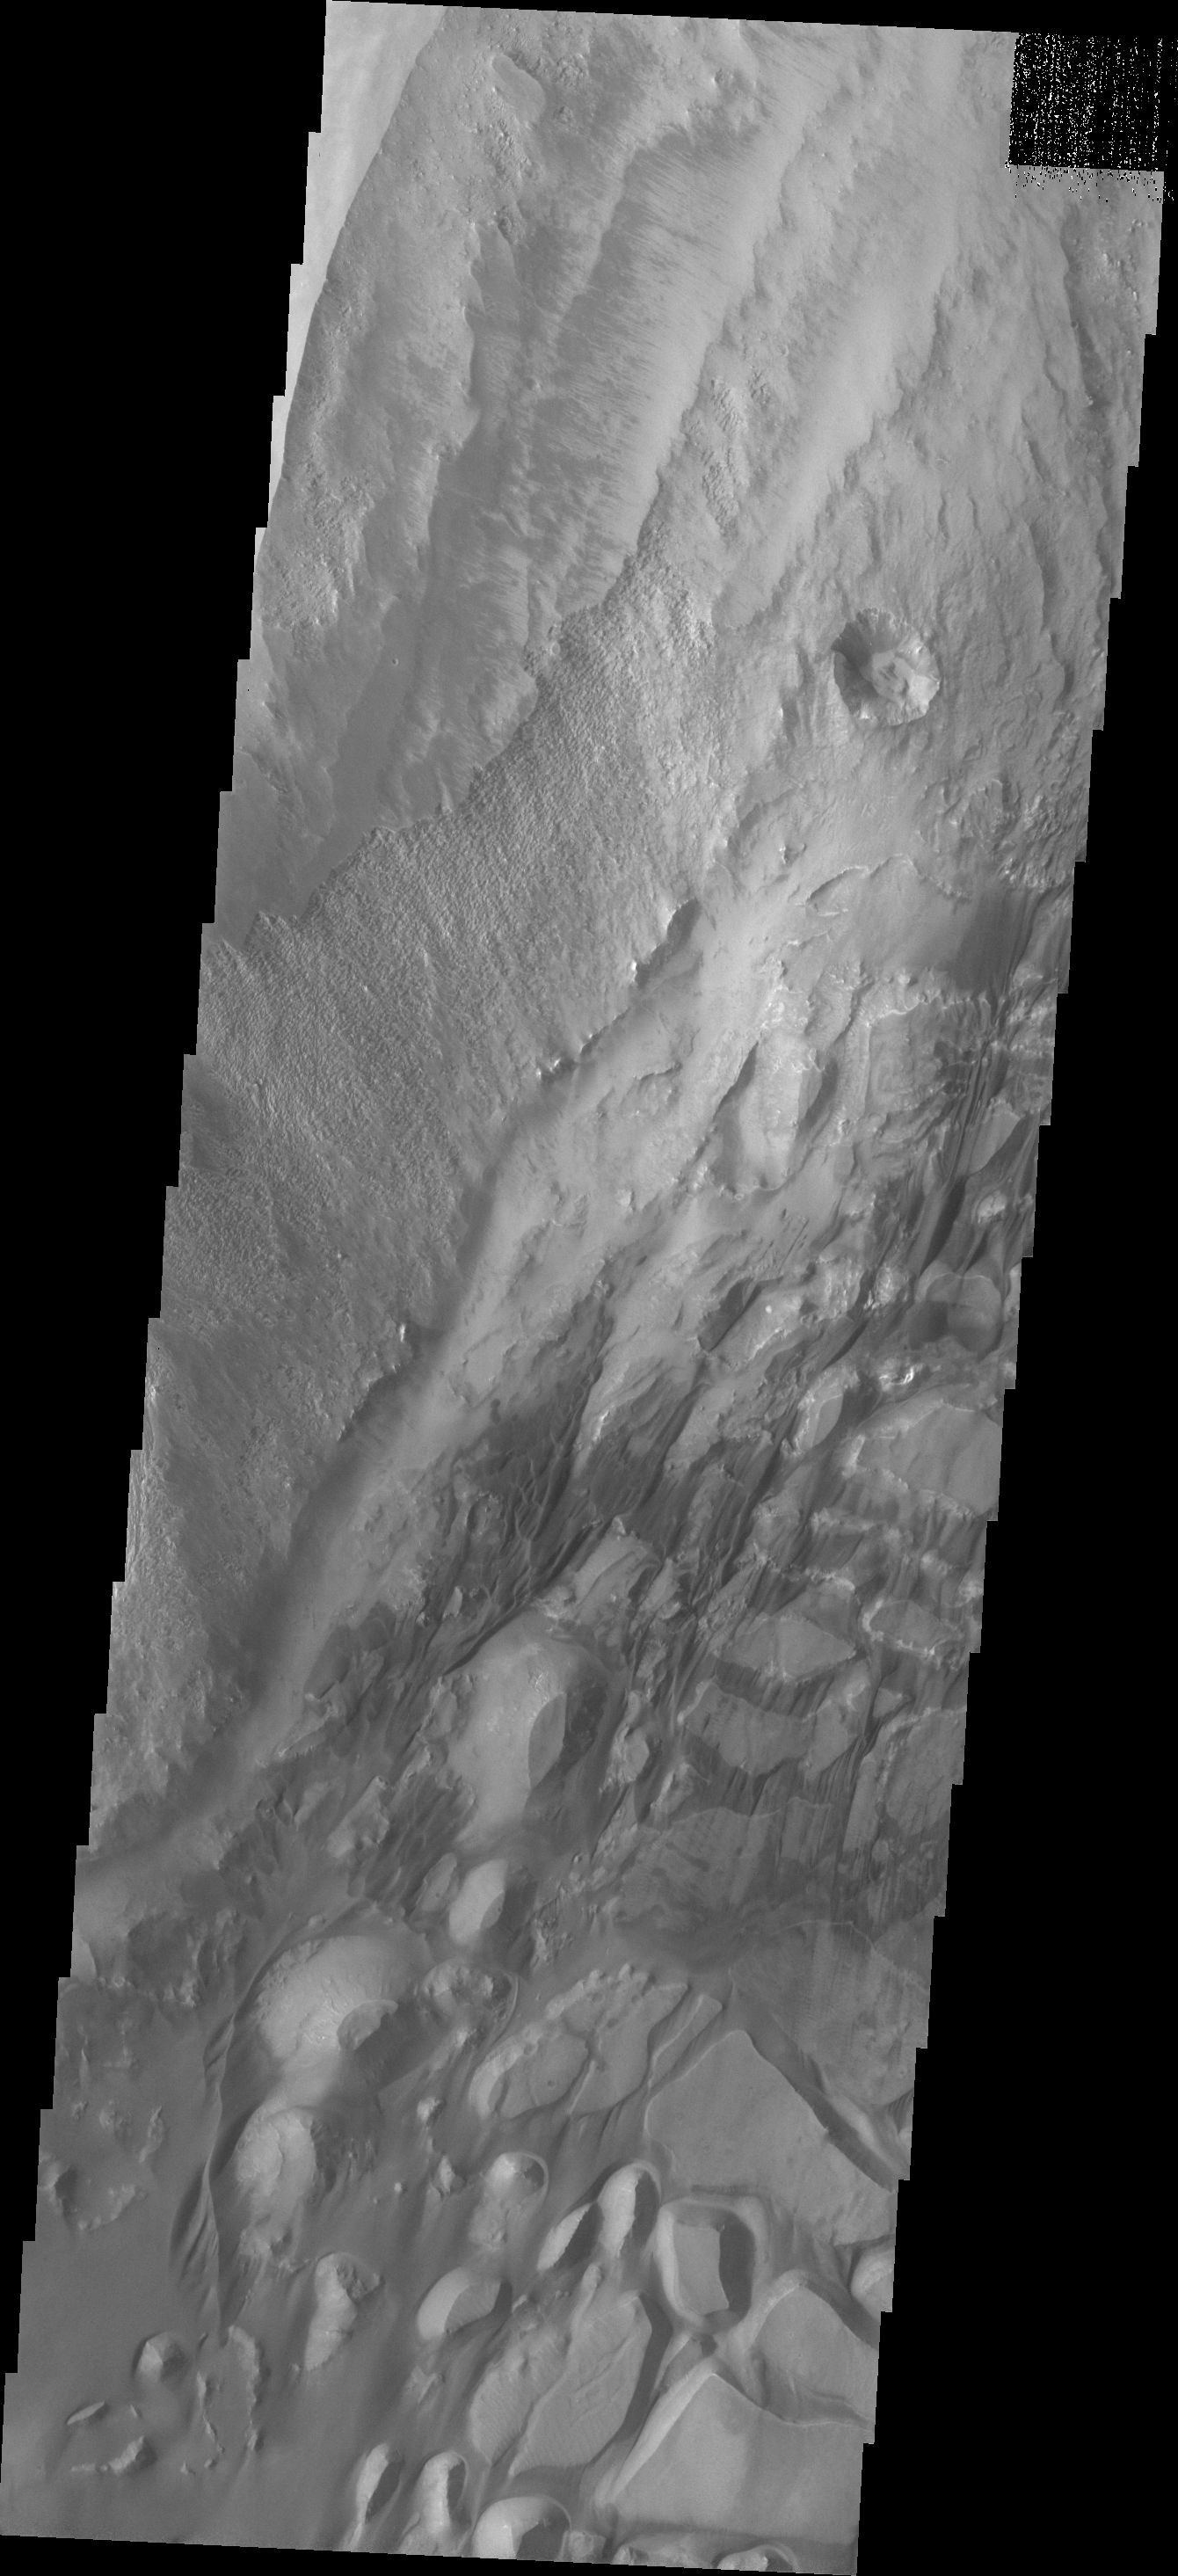

Investigating Mars: Candor Chasma

The bottom half of this image of central Candor Chasma shows a surface topography called chaos. Chaos is a region of small to medium sized mesas surrounded by valleys that are usually the same elevation. In this image sand and sand dunes are accumulating in the valleys and increasing in depth.

Candor Chasma is one of the largest canyons that make up Valles Marineris. It is approximately 810 km long (503 miles) and has is divided into two regions – eastern and western Candor. Candor is located south of Ophir Chasma and north of Melas Chasma. The border with Melas Chasma contains many large landslide deposits. The floor of Candor Chasma includes a variety of landforms, including layered deposits, dunes, landslide deposits and steep sided cliffs and mesas. Many forms of erosion have shaped Chandor Chasma. There is evidence of wind and water erosion, as well as significant gravity driven mass wasting (landslides).

The Odyssey spacecraft has spent over 15 years in orbit around Mars, circling the planet more than 69000 times. It holds the record for longest working spacecraft at Mars. THEMIS, the IR/VIS camera system, has collected data for the entire mission and provides images covering all seasons and lighting conditions. Over the years many features of interest have received repeated imaging, building up a suite of images covering the entire feature. From the deepest chasma to the tallest volcano, individual dunes inside craters and dune fields that encircle the north pole, channels carved by water and lava, and a variety of other feature, THEMIS has imaged them all. For the next several months the image of the day will focus on the Tharsis volcanoes, the various chasmata of Valles Marineris, and the major dunes fields. We hope you enjoy these images!

Credit: NASA/JPL-Caltech/ASU